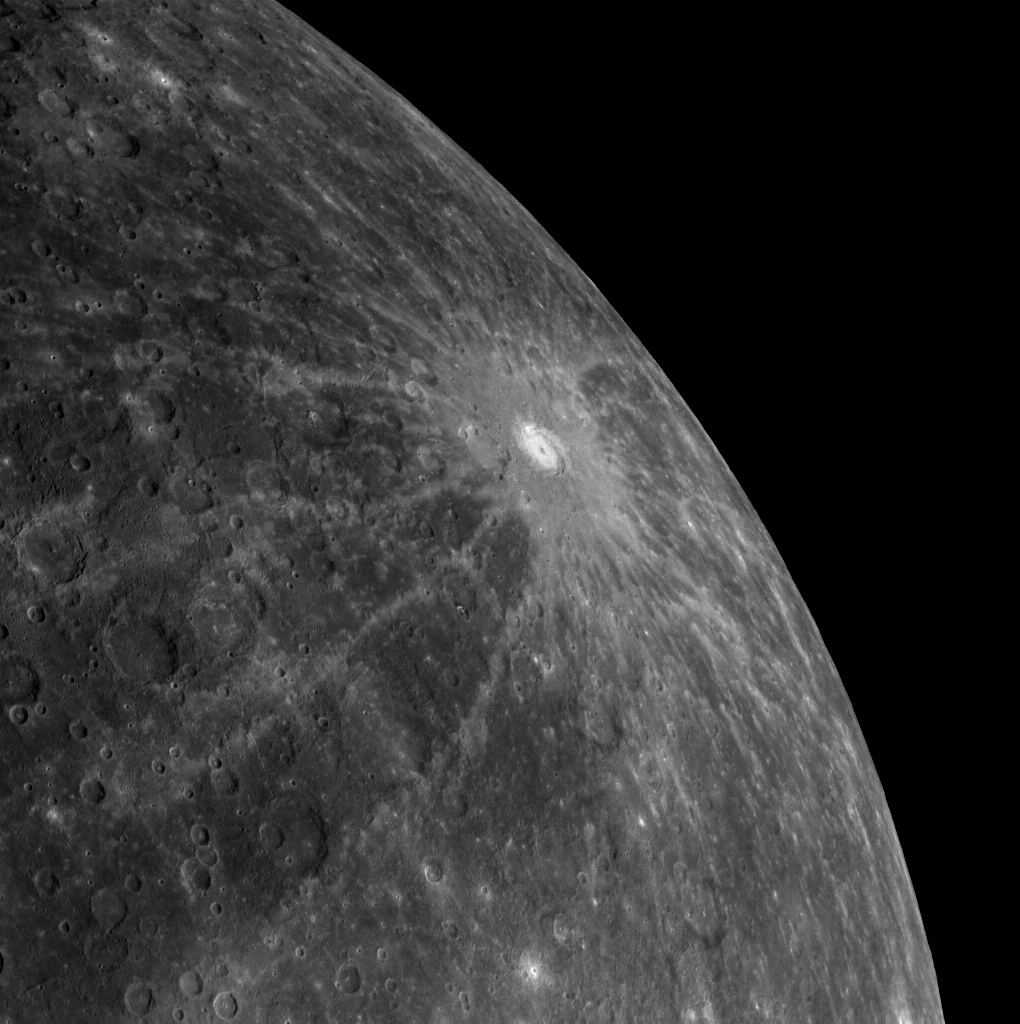

Claire de Limb

The extensive rays of Debussy stretch across this image of Mercury’s limb. The crater and its rays appear brighter than the surrounding surface for the most part because the crater is relatively young. The excavated materials have not resided on the surface long enough to have been substantially darkened by space weathering.

This image was acquired as part of MDIS’s limb imaging campaign. Once per week, MDIS captures images of Mercury’s limb, with an emphasis on imaging the southern hemisphere limb. These limb images provide information about Mercury’s shape and complement measurements of topography made by the Mercury Laser Altimeter (MLA) of Mercury’s northern hemisphere.

The MESSENGER spacecraft is the first ever to orbit the planet Mercury, and the spacecraft’s seven scientific instruments and radio science investigation are unraveling the history and evolution of the Solar System’s innermost planet. Visit the Why Mercury? section of this website to learn more about the key science questions that the MESSENGER mission is addressing. During the one-year primary mission, MDIS is scheduled to acquire more than 75,000 images in support of MESSENGER’s science goals.

Date acquired: September 13, 2011
Image Mission Elapsed Time (MET): 224377798
Image ID: 753201
Instrument: Wide Angle Camera (WAC) of the Mercury Dual Imaging System (MDIS)
WAC filter: 7 (748 nanometers)
Center Latitude: -32.84°
Center Longitude: 18.14° E
Resolution: 1363 meters/pixel
Scale: Debussy is 80 km (~50 miles) in diameter

These images are from MESSENGER, a NASA Discovery mission to conduct the first orbital study of the innermost planet, Mercury. For information regarding the use of images, see the MESSENGER image use policy.

Credit: NASA/Johns Hopkins University Applied Physics Laboratory/Carnegie Institution of Washington